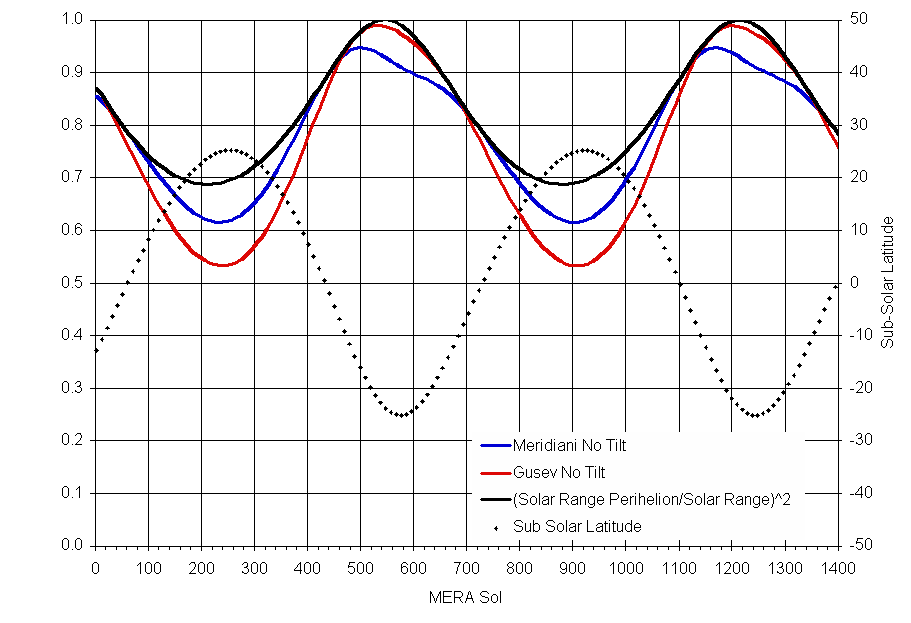

Solar Power on Mars

This chart illustrates the variation in available solar power for each of NASA’s twin Mars Exploration Rovers over the course of approximately two Mars years. Two factors affect the amount of available power: the tilt of Mars’ axis and the eccentricity of the Mars’ orbit about the sun.

The horizontal scale is the number of Martian days (sols) after the Jan. 4, 2004, (Universal Time) landing of Spirit at Mars’ Gusev Crater. The vertical scale on the right indicates the amount of available solar power as a ratio of the amount available at the equator when Mars is closest to the sun (perihelion). The red line indicates power availability at Spirit’s landing site (Gusev). The blue line indicates power availability at Opportunity’s landing site (Meridiani).

The vertical scale on the right applies to the dotted line, indicating the latitude north or south of Mars’ equator where the noon sun is overhead at different times of the Martian year.

Credit: NASA/JPL-Caltech